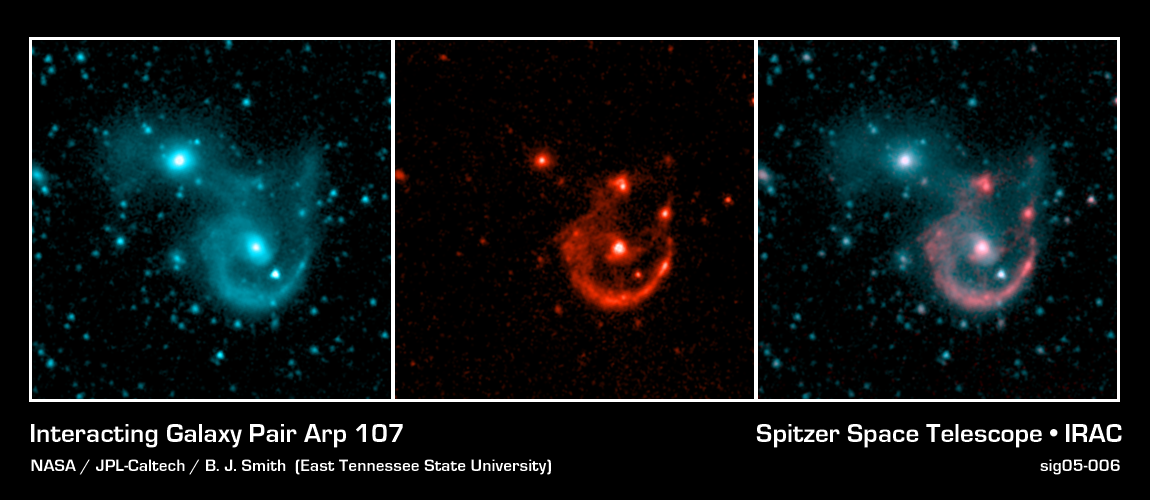

Interacting Galaxy Pair Arp 107

NASA's Spitzer Space Telescope's sensitive infrared detectors map out faint regions of new star formation in this pair of colliding galaxies known as Arp 107. Like a beautiful pearl necklace, young star clusters have formed along the ring-like tidal arm in this system. Spitzer images at 8 microns (middle picture) provide a clear view of these clumps of young stars. In contrast, in the shorter wavelength 3.6 micron band (left picture), the older stars in the small companion to the northeast and the bridge connecting the two galaxies are bright. The color-coded multi-band picture (right picture; red=8.0 microns, blue=3.6 microns) emphasizes this difference in stellar ages.

North is up and east is to the left on these images. The field of view is 3 arcminutes.

These Spitzer images were presented at the American Astronomical Society meeting in Minneapolis, Minnesota, on May 30, 2005. A journal article with a detailed analysis of these maps was submitted to the Astronomical Journal.

Credit: NASA/JPL-Caltech/B. J. Smith (East Tennesee State University)